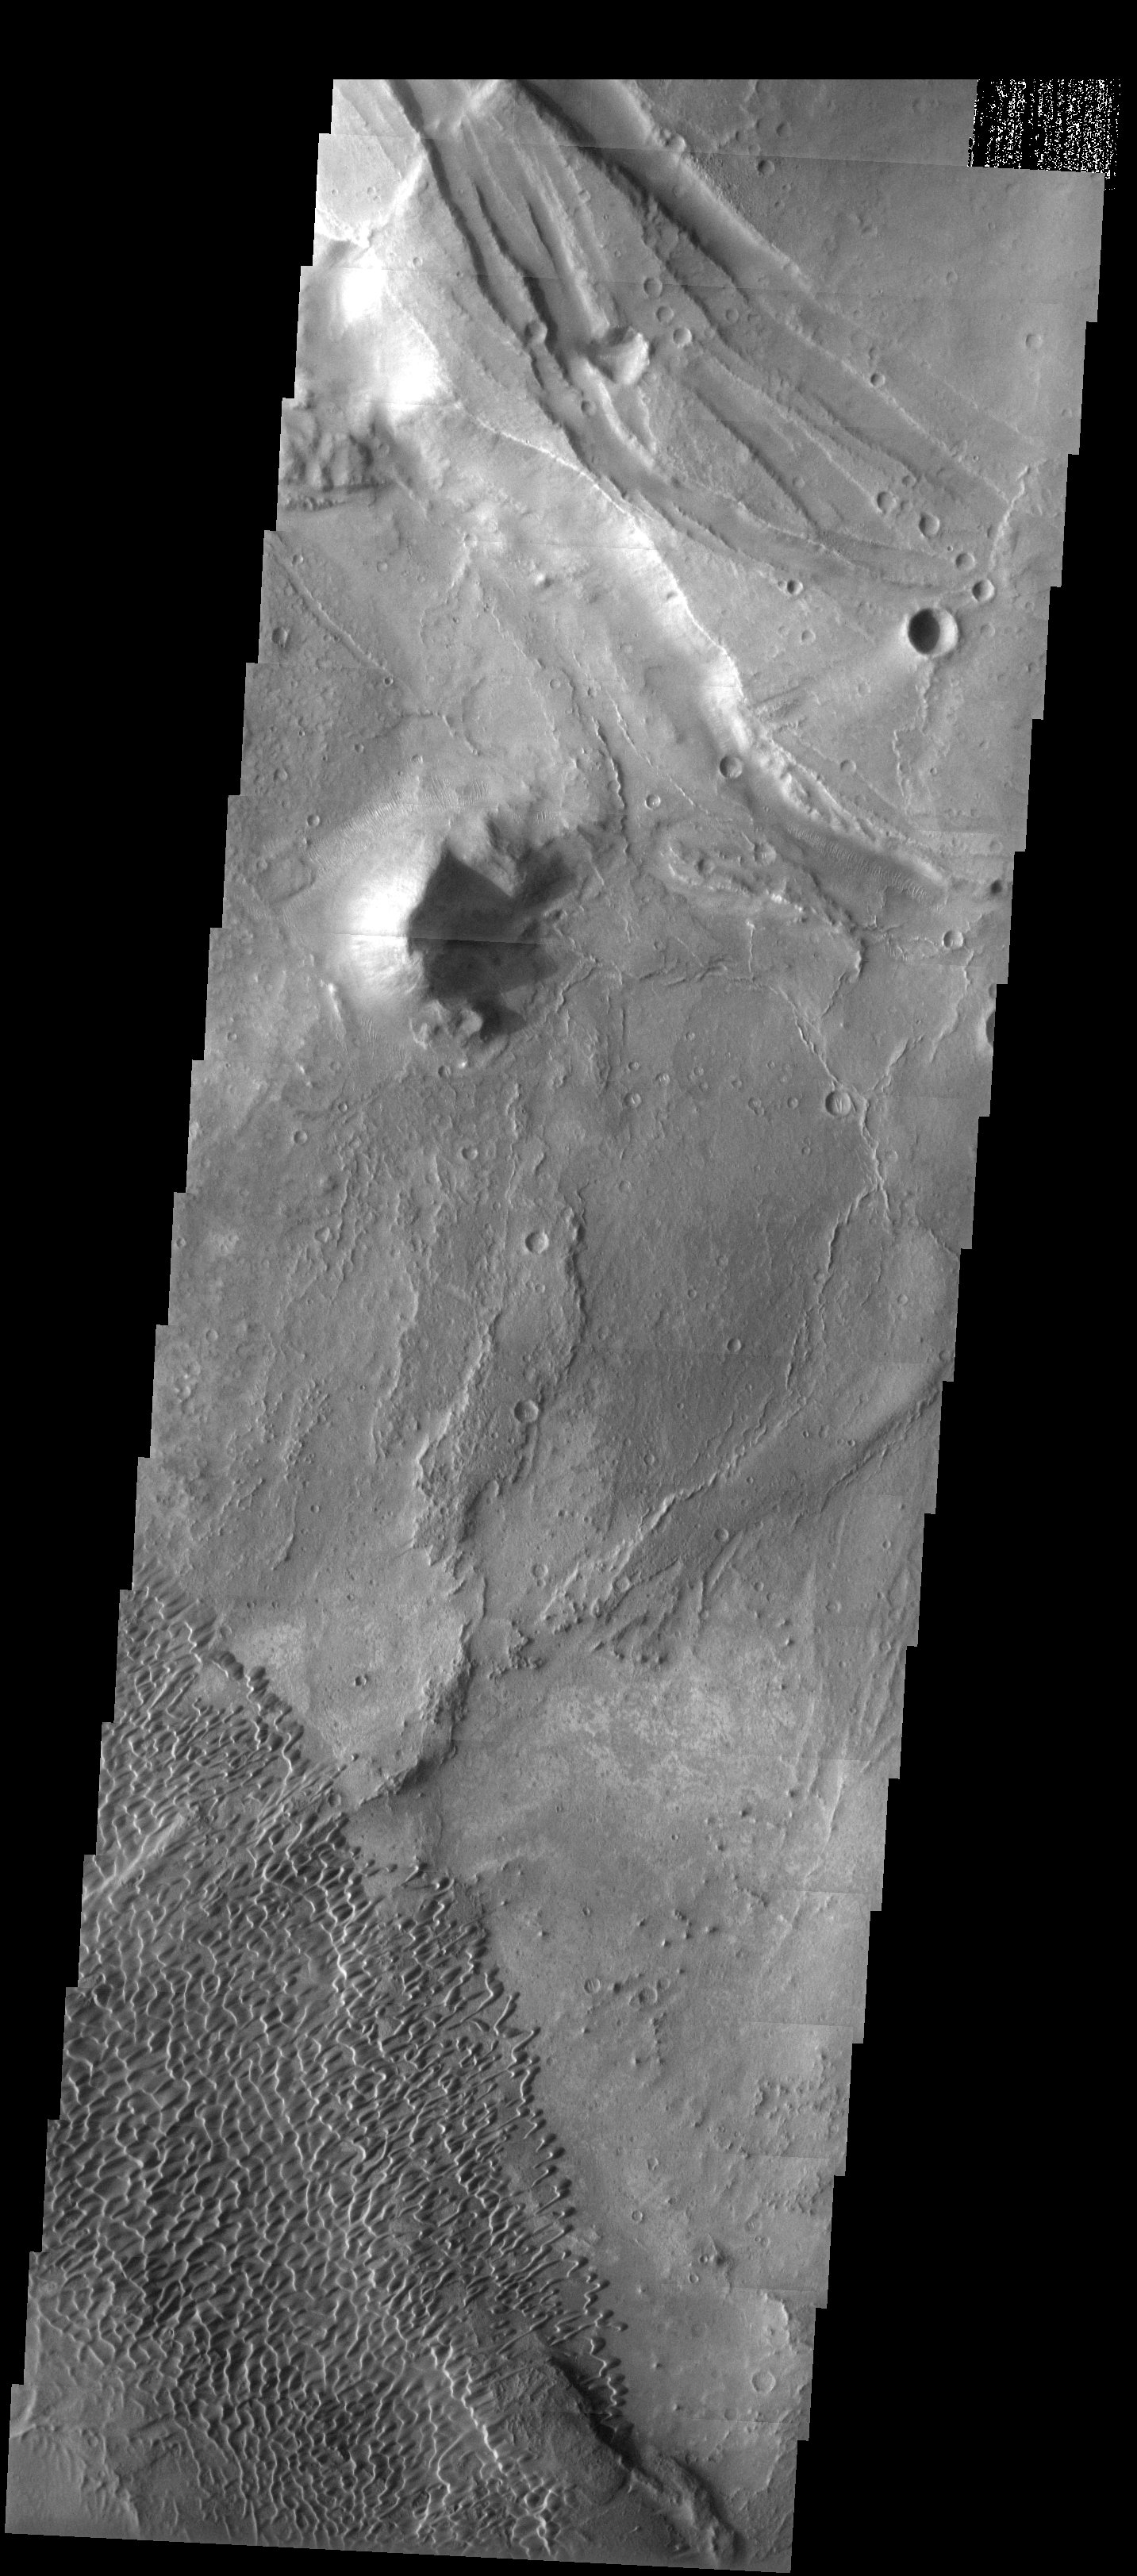

Nili Patera

Released 14 May 2003

At the summit of the low-relief shield volcano Syrtis Major, the caldera known as Nili Patera hosts a remarkable field of barchan-like dunes. The rugged knob to the north of the dunes is probably a breached volcanic cone representing one of the last eruptive events from this caldera.

Image information: VIS instrument. Latitude 9, Longitude 67.4East (292.6). 19 meter/pixel resolution.

Note: this THEMIS visual image has not been radiometrically nor geometrically calibrated for this preliminary release. An empirical correction has been performed to remove instrumental effects. A linear shift has been applied in the cross-track and down-track direction to approximate spacecraft and planetary motion. Fully calibrated and geometrically projected images will be released through the Planetary Data System in accordance with Project policies at a later time.

NASA’s Jet Propulsion Laboratory manages the 2001 Mars Odyssey mission for NASA’s Office of Space Science, Washington, D.C. The Thermal Emission Imaging System (THEMIS) was developed by Arizona State University, Tempe, in collaboration with Raytheon Santa Barbara Remote Sensing. The THEMIS investigation is led by Dr. Philip Christensen at Arizona State University. Lockheed Martin Astronautics, Denver, is the prime contractor for the Odyssey project, and developed and built the orbiter. Mission operations are conducted jointly from Lockheed Martin and from JPL, a division of the California Institute of Technology in Pasadena.

Credit: NASA/JPL/Arizona State University